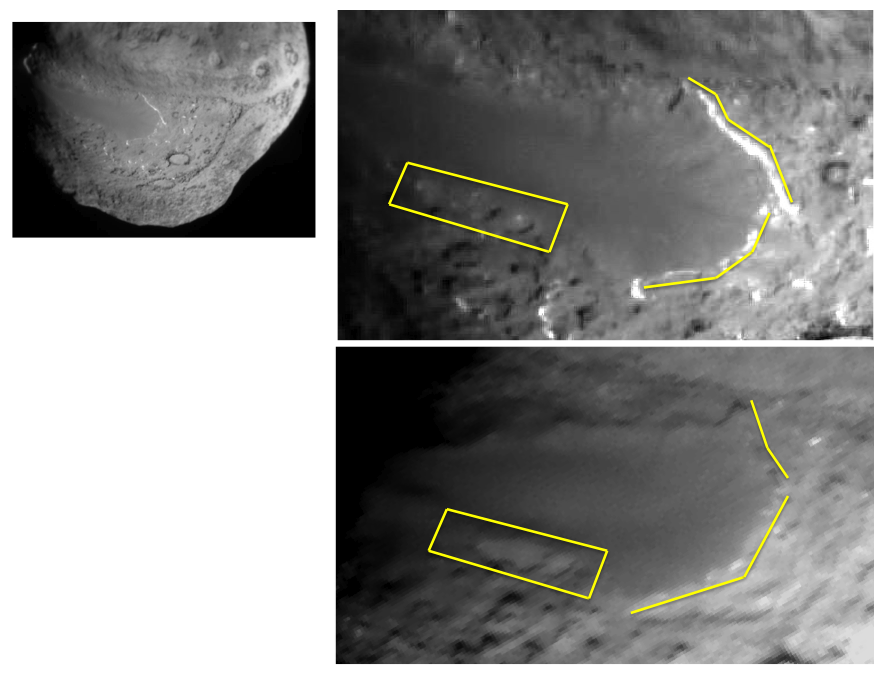

Changes to Smooth Terrain (Annotated)

This image layout depicts changes in the surface of comet Tempel 1, observed first by NASA’s Deep Impact Mission in 2005 (top right) and again by NASA’s Stardust-NExT mission on Feb. 14, 2011 (bottom right). Between the two visits, the comet made one trip around the sun. The image at top left is a wider shot from Deep Impact.

The smooth terrain is at a higher elevation than the more textured surface around it. Scientists think that cliffs, illustrated with yellow lines to the right, are being eroded back to the left in this view. The cliffs appear to have eroded as much as 20 to 30 meters (66 to 100 feet) in some places, since Deep Impact took the initial image. The box shows depressions that have merged together over time, also from erosion. This erosion is caused by volatile substances evaporating away from the comet.

Stardust-NExT is a low-cost mission that will expand the investigation of comet Tempel 1 initiated by NASA’s Deep Impact spacecraft. JPL, a division of the California Institute of Technology in Pasadena, manages Stardust-NExT for the NASA Science Mission Directorate, Washington, D.C. Joe Veverka of Cornell University, Ithaca, N.Y., is the mission’s principal investigator. Lockheed Martin Space Systems, Denver, built the spacecraft and manages day-to-day mission operations.

Credit: NASA/JPL-Caltech/Cornell